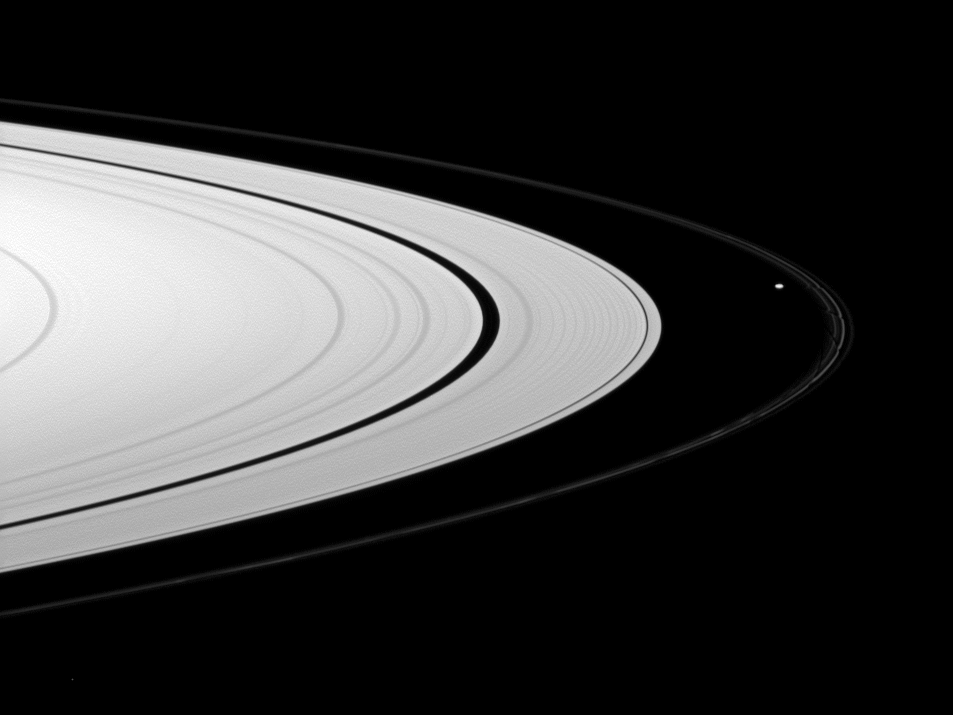

Prometheus Between Rings

Saturn’s A ring appears bright compared to the thin F ring, which is shepherded by the moon Prometheus, in this view from the Cassini spacecraft.

Prometheus can be seen near the F ring on the middle right of the image. The gravity of potato-shaped Prometheus (86 kilometers, or 53 miles across) periodically creates streamer-channels in the F ring, and the moon’s handiwork can be seen faintly on the right. To learn more and to watch a movie of this process, see PIA08397.

This view looks toward the northern, sunlit side of the rings from about 5 degrees above the ringplane.

A star is visible in the lower left of the image.

The image was taken in visible red light with the Cassini spacecraft wide-angle camera on Jan. 27, 2010. The view was obtained at a distance of approximately 322,000 kilometers (200,000 miles) from Prometheus. Image scale is 19 kilometers (12 miles) per pixel.

The Cassini-Huygens mission is a cooperative project of NASA, the European Space Agency and the Italian Space Agency. The Jet Propulsion Laboratory, a division of the California Institute of Technology in Pasadena, manages the mission for NASA’s Science Mission Directorate, Washington, D.C. The Cassini orbiter and its two onboard cameras were designed, developed and assembled at JPL. The imaging operations center is based at the Space Science Institute in Boulder, Colo.

Credit: NASA/JPL/Space Science Institute